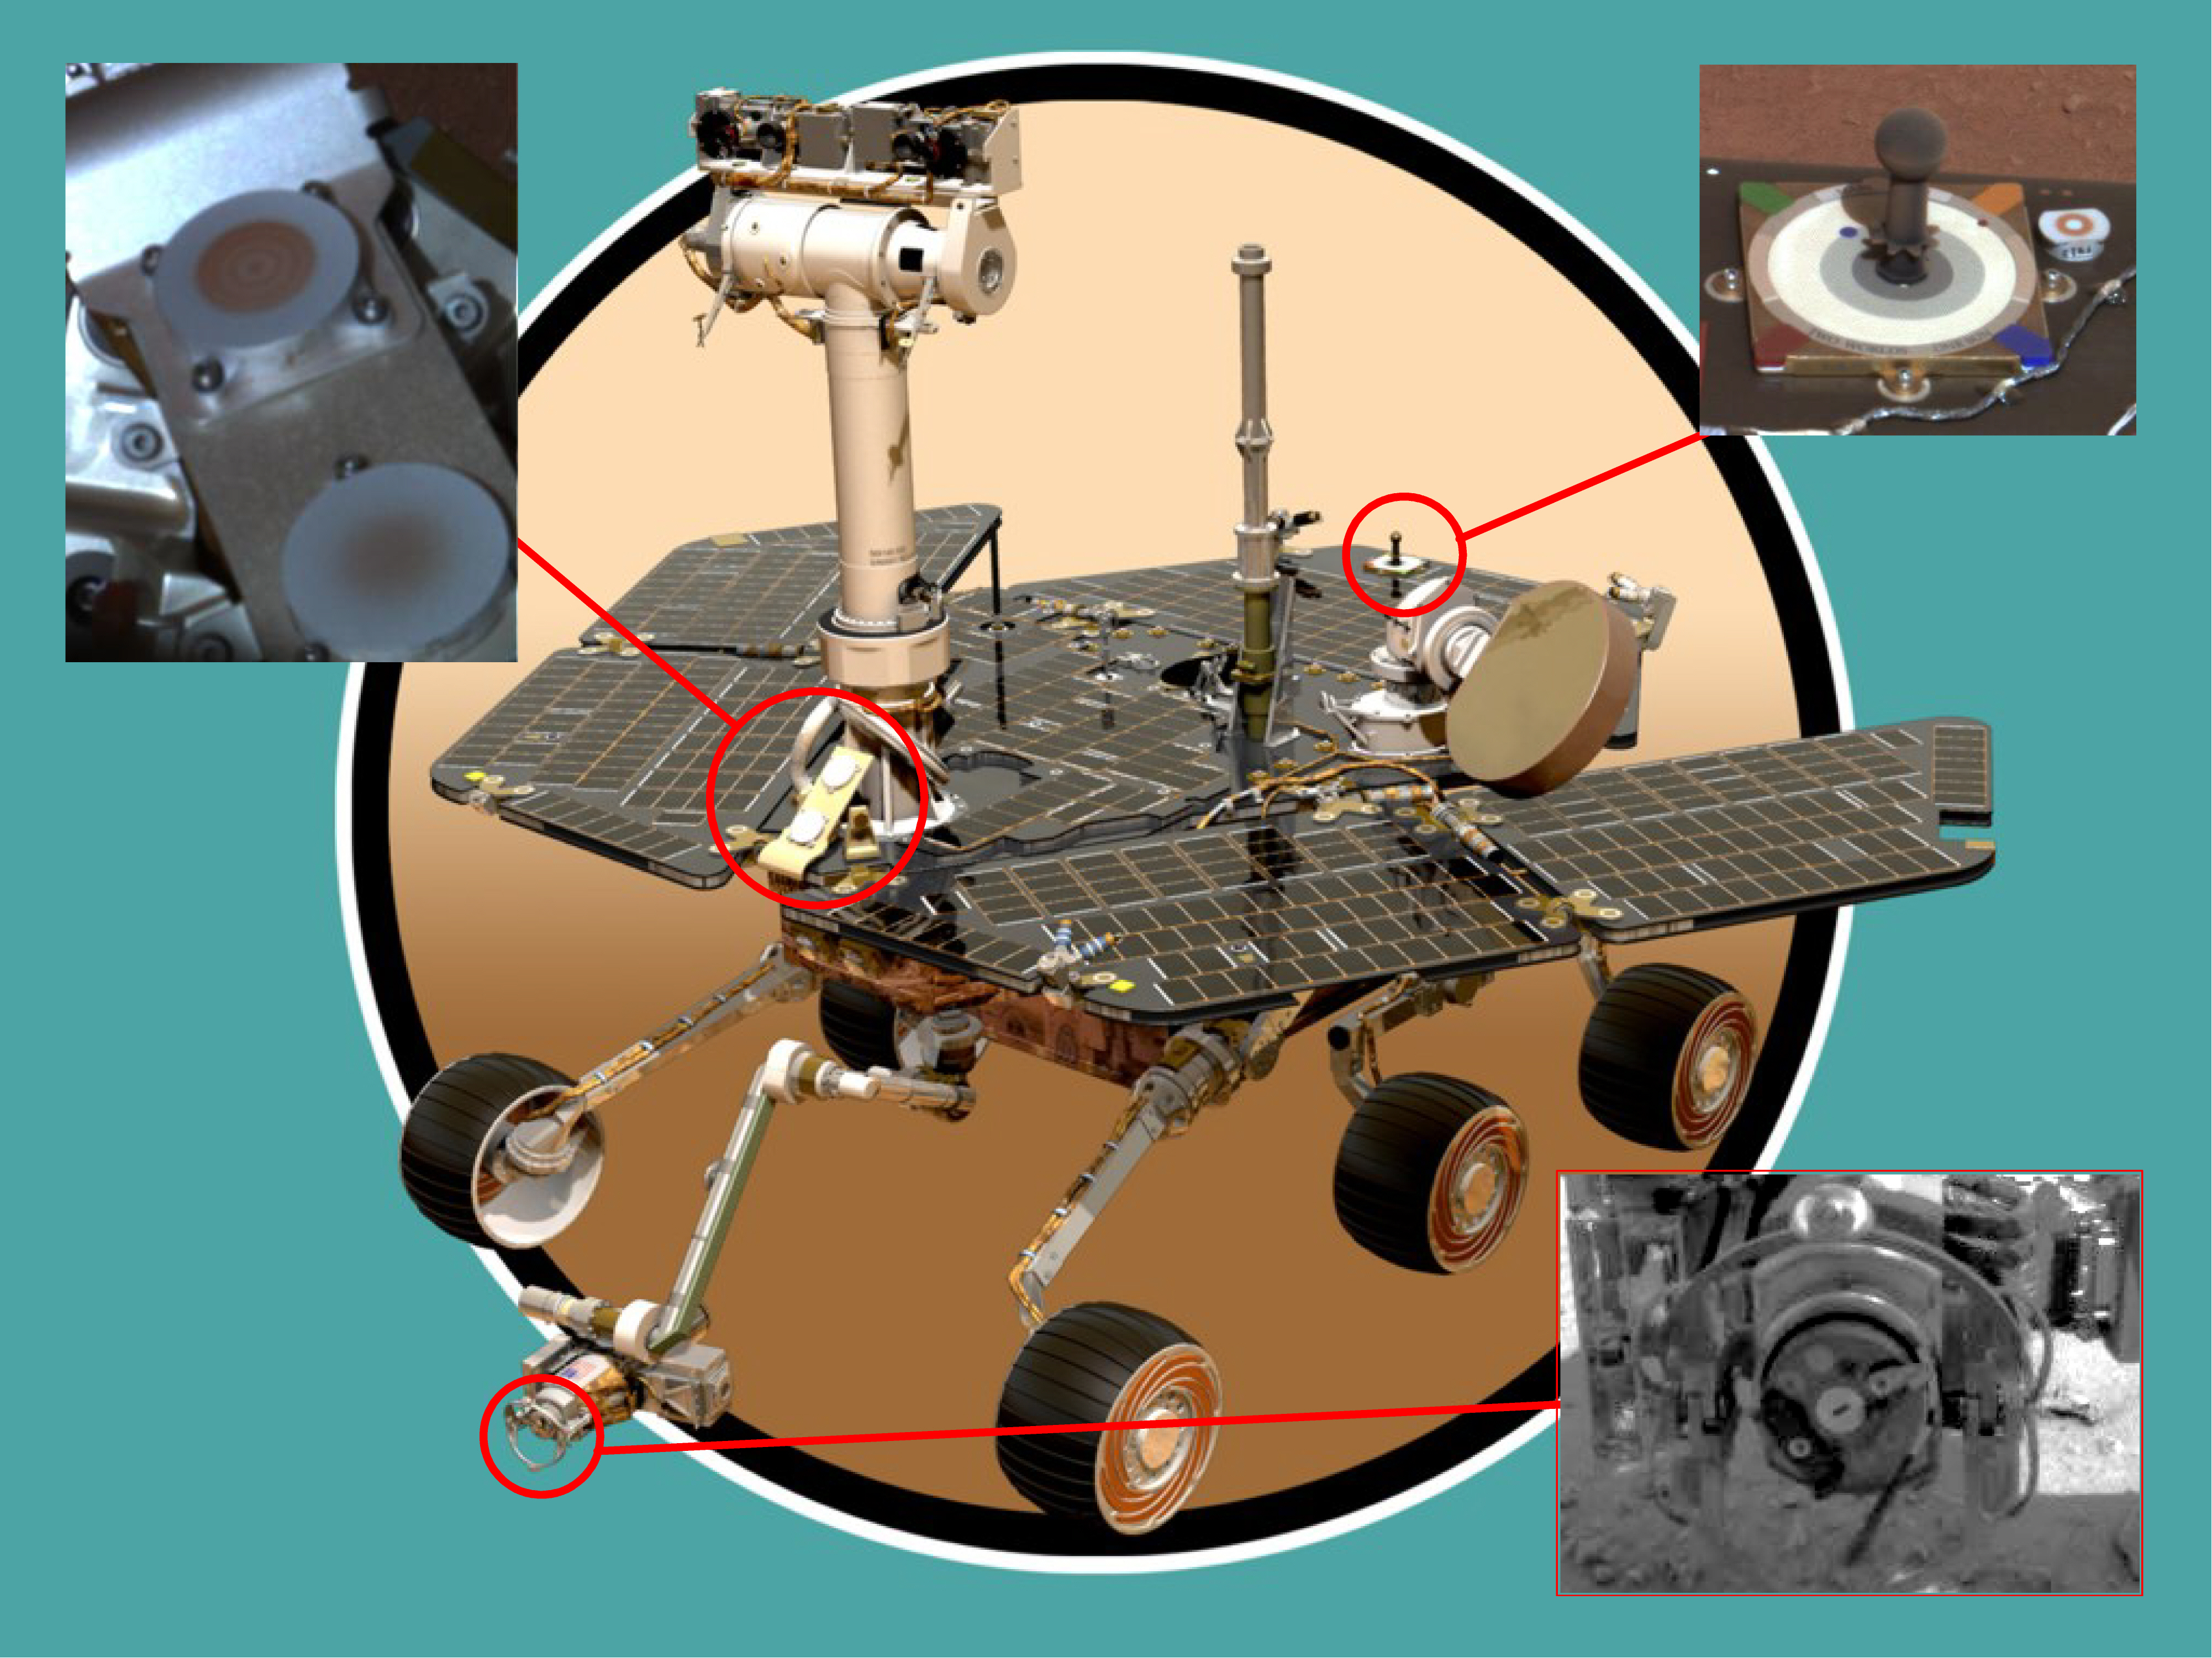

Rover Magnets All Around

This illustration shows the locations of the various magnets on the Mars Exploration Rover, which are: its front side, or chest; its back, near the color calibration target; and on its rock abrasion tool. Scientists will use these tools to collect dust for detailed studies. The origins of martian dust are a mystery, although it is believed to come from at least one of three sources: volcanic ash, pulverized rocks or mineral precipitates from liqiud water. By studying the dust with the rover’s two spectrometers, scientists hope to find an answer.

Credit: NASA/JPL